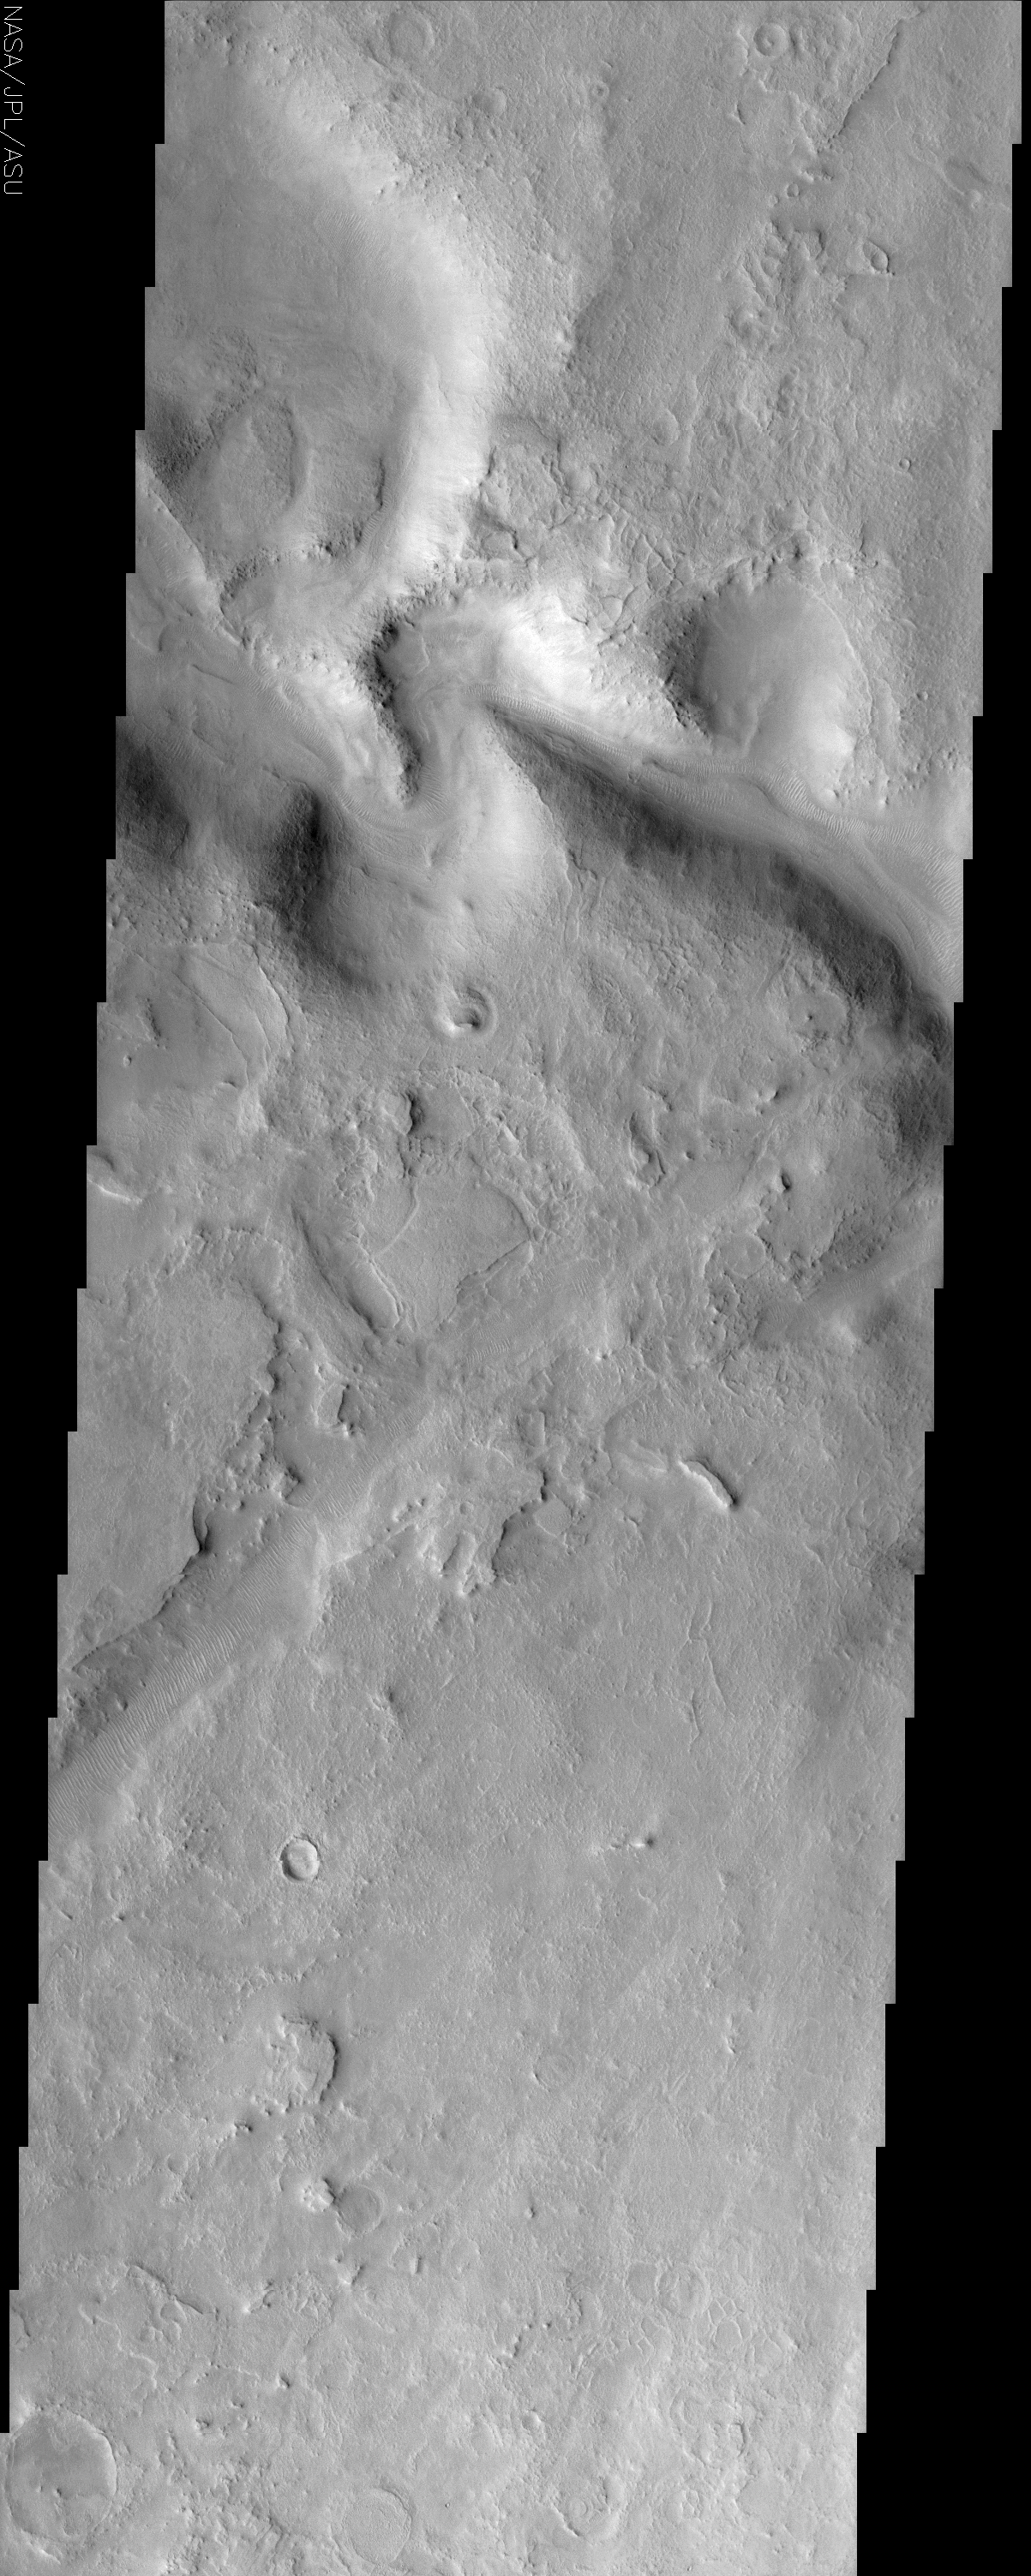

Huo Hsing Vallis

(Released 5 June 2002)

The Science
A portion of an ancient channel called the Huo Hsing Vallis seen in the center of this image. As with all channel forms on Mars, it was carved by some moving fluid but that fluid can not automatically be assumed to be water. Lava and even wind can sculpt channel forms that mimic those of flowing water. In this case, the presence of pronounced oxbow bends in the channel favors the conclusion that water was the fluid. It is interesting that the ripple-like ridges on the channel floor mimic current ripples found in many streams on Earth. But the fluid responsible for their formation likely is the wind. Similar ripples occur in many places on Mars that have no relationship to channels. Surrounding the channel is an intensely eroded landscape known as etched terrain. The many layers that were deposited in the past are now being eroded away by the wind. In the process, unusual polygonal ridges are being exposed, the most prominent of which appear just north of the oxbow bends. The mechanism by with they form is poorly understood. It is possible that they began as polygonal troughs similar in form and origin as those that form in permafrost regions on Earth like the Canadian Arctic. If the troughs were subsequently filled in by sediment that solidified into a more resistant deposit than the surrounding material, later erosion would leave behind ridges in place of the former troughs. Known as inverted topography, there are examples of this type of landform in other etched terrains on Mars.

The Story

For thousands of years, many cultures the world over have studied the planets, first by observing their motions in the night sky, later through telescopes, and today through up-close observation enabled by spacecraft. Many places on Mars are given names that honor the long history of contributions by all peoples to Mars exploration. Huo Hsing, the Chinese word for the planet Mars, is the namesake of the ancient channel shown above.

As with all channel forms on Mars, it was carved by a moving fluid. Sometimes the moving fluid that created the channels can be identified as water, sometimes as lava, and sometimes as something else entirely. Even the wind can carve out the terrain in grooves. So, how can you tell what force split the smoothness of the land? In this case, check out the tight, meandering loops called oxbow bends. This pattern suggests that water was the mysterious fluid. We frequently see such bends in rivers and floodplains on Earth.

At the bottom of the empty channel, you can see rippling ridges. This undulating terrain is a dry mimic of the waves that once rippled on currents down the channel, but it wasn’t water that shaped these landforms. They were created by the wind and occur not only in Martian channels, but all over the windswept red planet.

Wind erosion is a geologist’s friend, because it can uncover a planet’s deeper secrets. What you can see all around the deeper channels is a terrain that seems almost “flaky” in appearance. It’s known as etched terrain and is created by the wind as it scours the planet again and again over the years, unevenly eroding the surface. The coolest thing in this image is that the wind has eroded enough material just north of the oxbow bends to reveal a crackly-patterned surface known as polygonal ridges.

Why is that so interesting? While no one knows exactly how they formed, it’s possible that they began as polygonal troughs similar to those that form in permafrost regions on Earth like the Canadian Arctic. At least on Earth, the formation of these polygons are directly linked to the repeated thawing and freezing of water and the stresses that puts on the surface. That gives scientists a further indication that water could have been more than an occasional force in molding this region. Whether water was the original culprit or not, it’s wind that has taken over.

You’ll notice that while these “crackly features” may have begun as troughs, their polygonal edges sure seem like they’re slightly raised above the surrounding terrain. And they are! It’s possible that the former troughs were filled in at some point by a strong, erosion-resistant deposit that eventually solidified over time. As the wind continued to shave away the surrounding terrain, ridges were left behind. These ridges are known as inverted topography, and occur in many etched terrains on Mars.

Credit: NASA/JPL/Arizona State University